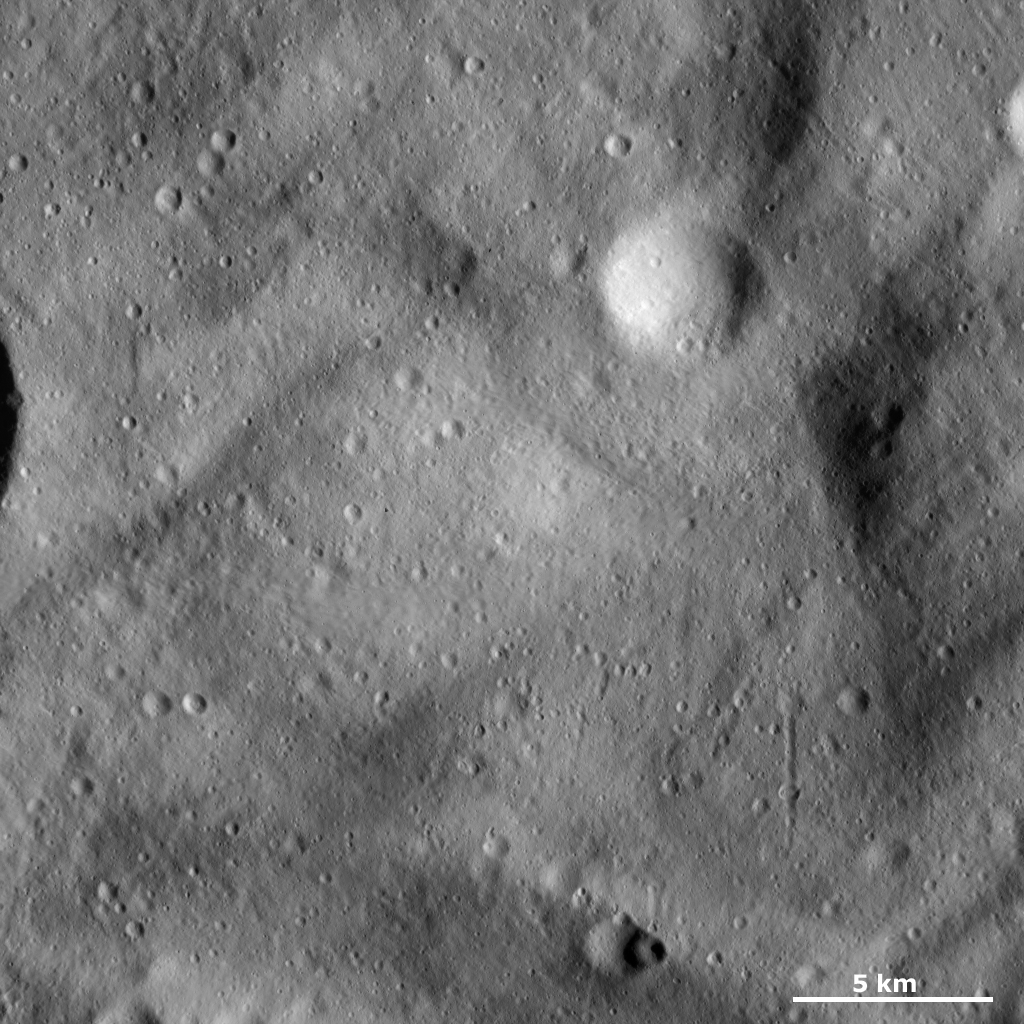

Undulating Surface and Secondary Crater Chains

This Dawn Framing Camera (FC) image of Vesta shows the characteristic undulating surface of Vesta’s southern hemisphere and many small craters, some of which make up secondary crater chains. Curvilinear grooves and ridges that run diagonally across the image characterize the undulating surface. Most of the craters in this image are less than 1 kilometer (0.6 miles) across. A series of small craters in the bottom right of the image form a secondary crater chain that is roughly 4 kilometers (2.5 miles) long. This secondary crater chain was probably formed by material ejected from an impact into Vesta skipping across Vesta’s surface and scouring the chain. It is called a secondary crater chain because the material is ejected from a primary impact of material that originated in space.

This image is located in Vesta’s Tuccia quadrangle, in Vesta’s southern hemisphere. NASA’s Dawn spacecraft obtained this image with its framing camera on March 16, 2012. This image was taken through the camera’s clear filter. The distance to the surface of Vesta is 272 kilometers (169 miles) and the image has a resolution of about 25 meters (82 feet) per pixel. This image was acquired during the LAMO (low-altitude mapping orbit) phase of the mission.

The Dawn mission to Vesta and Ceres is managed by NASA’s Jet Propulsion Laboratory, a division of the California Institute of Technology in Pasadena, for NASA’s Science Mission Directorate, Washington D.C. UCLA is responsible for overall Dawn mission science. The Dawn framing cameras have been developed and built under the leadership of the Max Planck Institute for Solar System Research, Katlenburg-Lindau, Germany, with significant contributions by DLR German Aerospace Center, Institute of Planetary Research, Berlin, and in coordination with the Institute of Computer and Communication Network Engineering, Braunschweig. The Framing Camera project is funded by the Max Planck Society, DLR, and NASA/JPL.

Credit: NASA/JPL-Caltech/UCLA/MPS/DLR/IDA